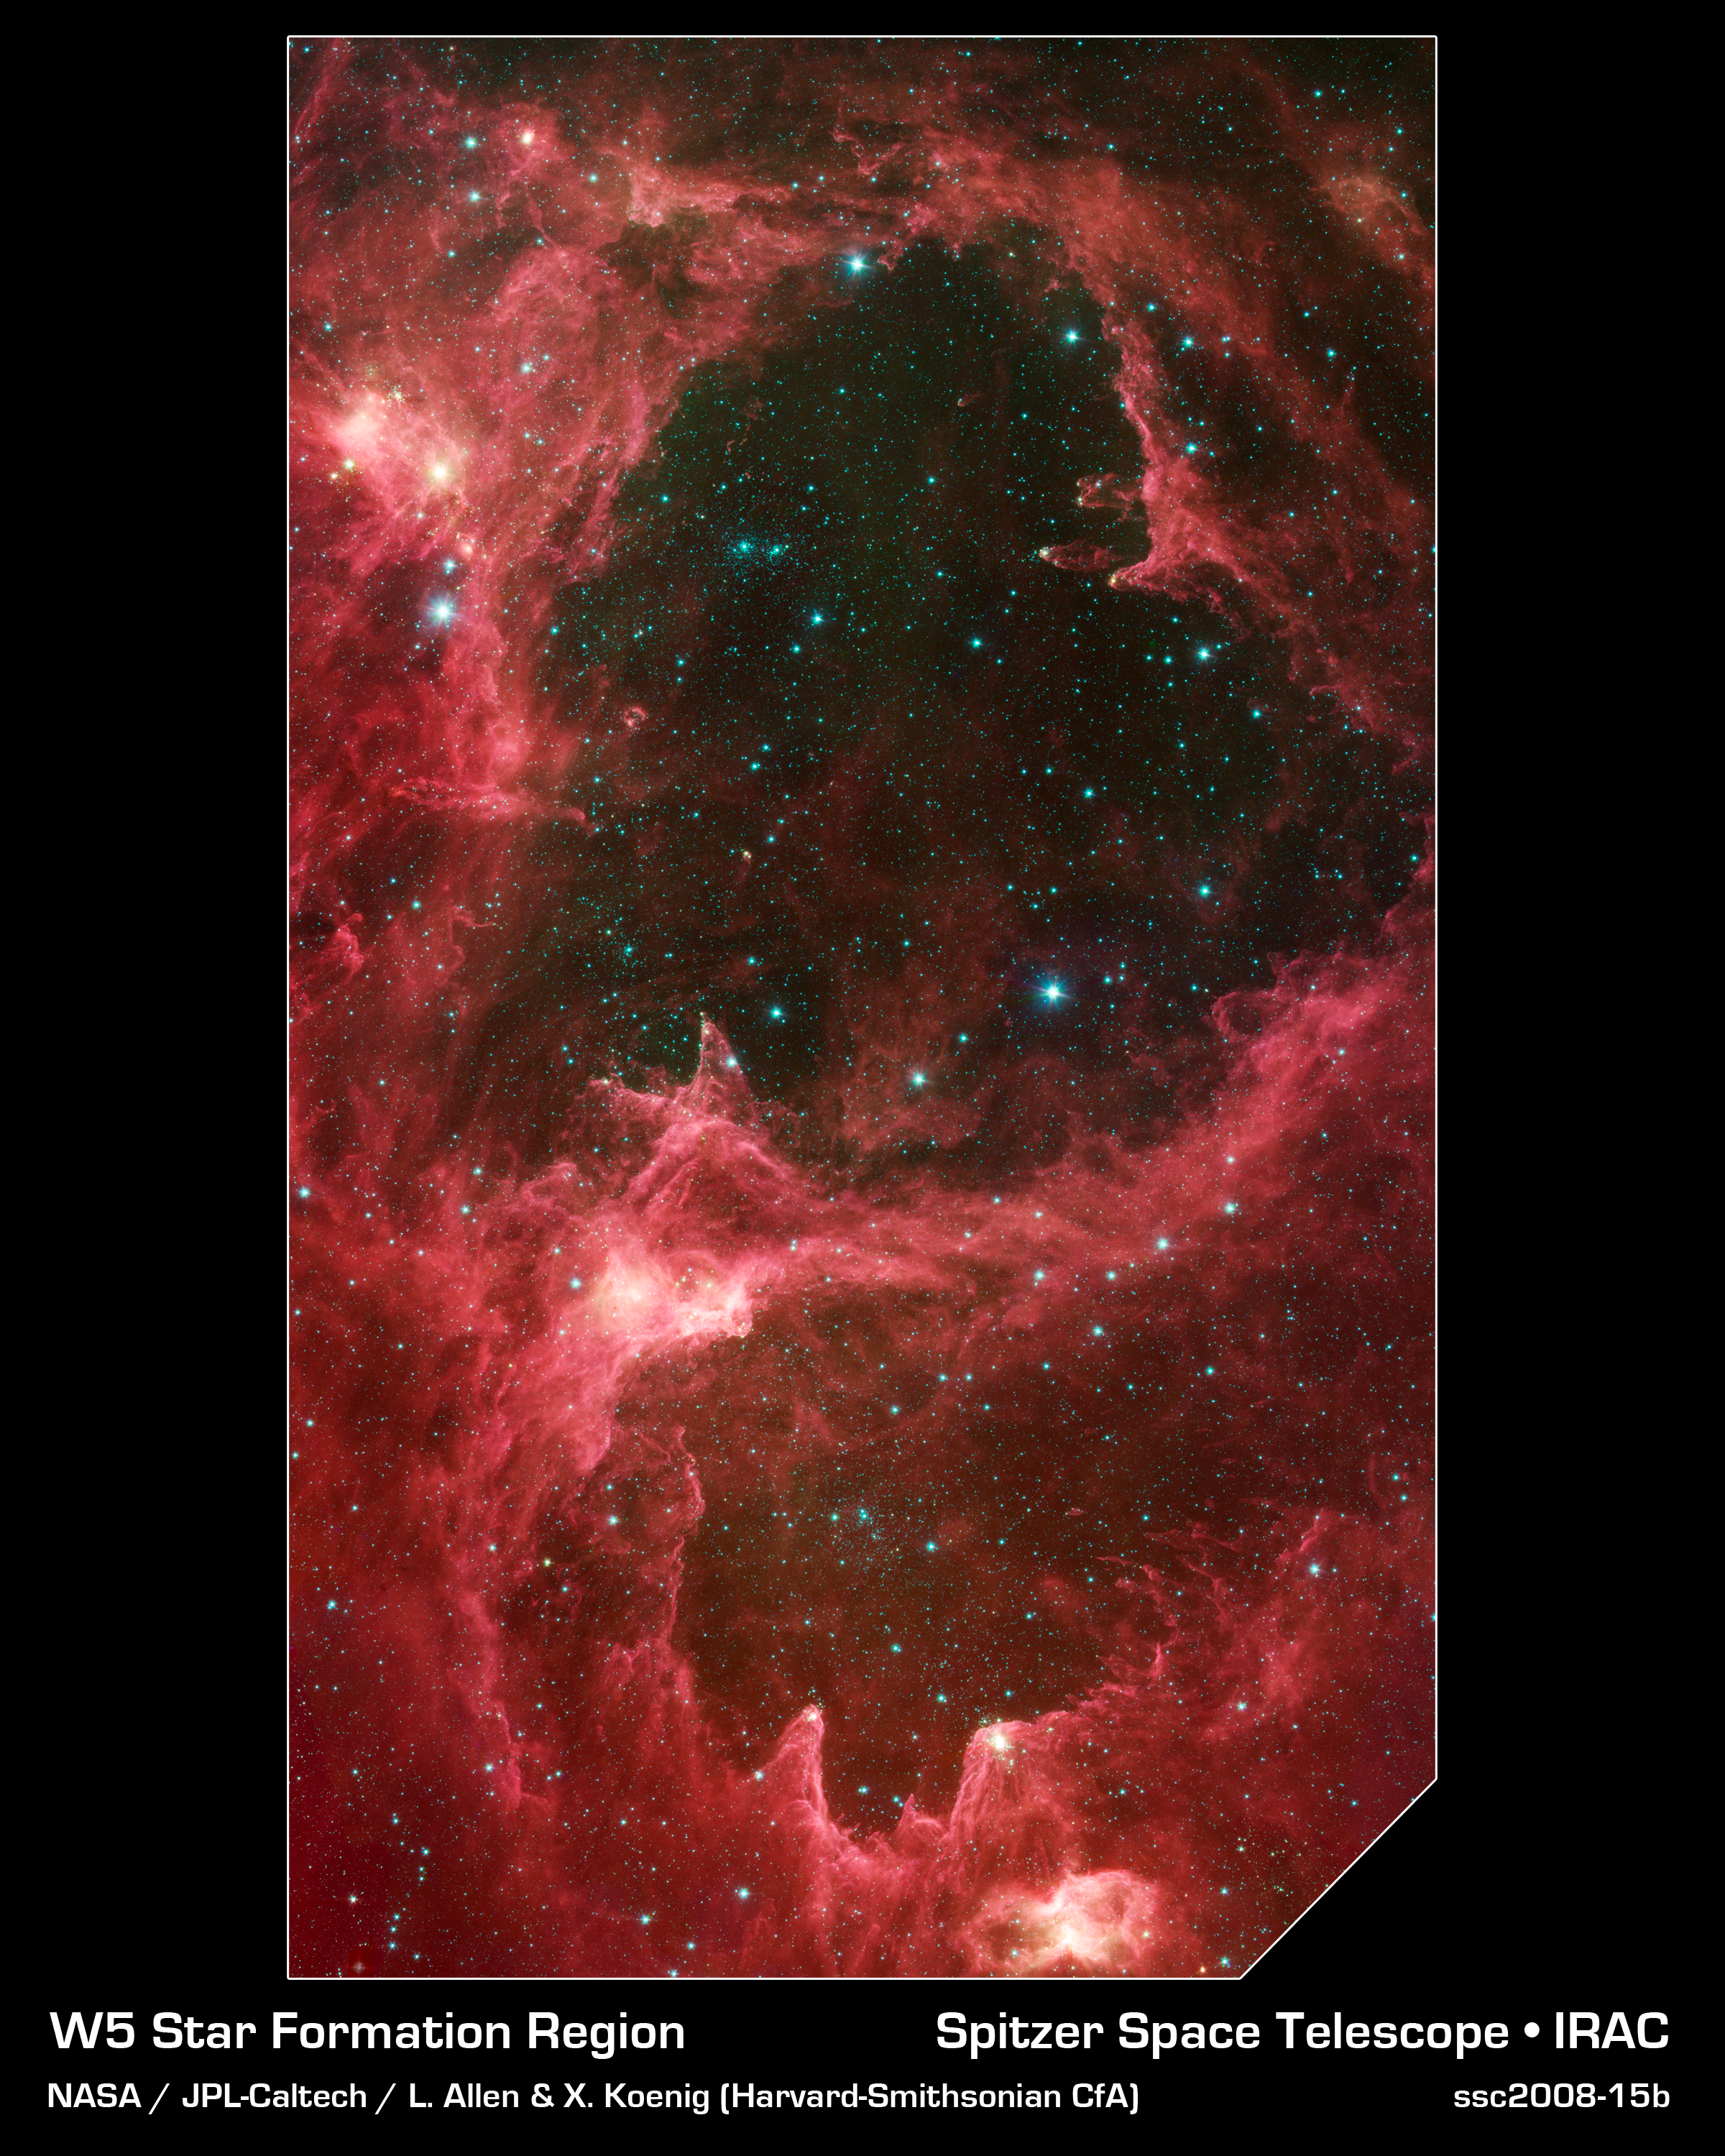

W5 Star Formation Region

Generations of stars can be seen in this new infrared portrait from NASA's Spitzer Space Telescope. In this wispy star-forming region, called W5, the oldest stars can be seen as blue dots in the centers of the two hollow cavities (other blue dots are background and foreground stars not associated with the region). Younger stars line the rims of the cavities, and some can be seen as dots at the tips of the elephant-trunk-like pillars. The white knotty areas are where the youngest stars are forming.

W5 spans an area of sky equivalent to four full moons and is about 6,500 light-years away in the constellation Cassiopeia. The Spitzer picture was taken over a period of 24 hours.

Like other massive star-forming regions, such as Orion and Carina, W5 contains large cavities that were carved out by radiation and winds from the region's most massive stars. According to the theory of triggered star-formation, the carving out of these cavities pushes gas together, causing it to ignite into successive generations of new stars.

This image contains some of the best evidence yet for the triggered star-formation theory. Scientists analyzing the photo have been able to show that the ages of the stars become progressively and systematically younger with distance from the center of the cavities.

This picture was taken with Spitzer's infrared array camera. It is a four-color composite, in which light with a wavelength of 3.6 microns is blue; 4.5-micron light is green; 5.8-micron light is orange; and 8-micron light is red.

Credit: NASA/JPL-Caltech/L. Allen & X. Koenig (Harvard-Smithsonian CfA)